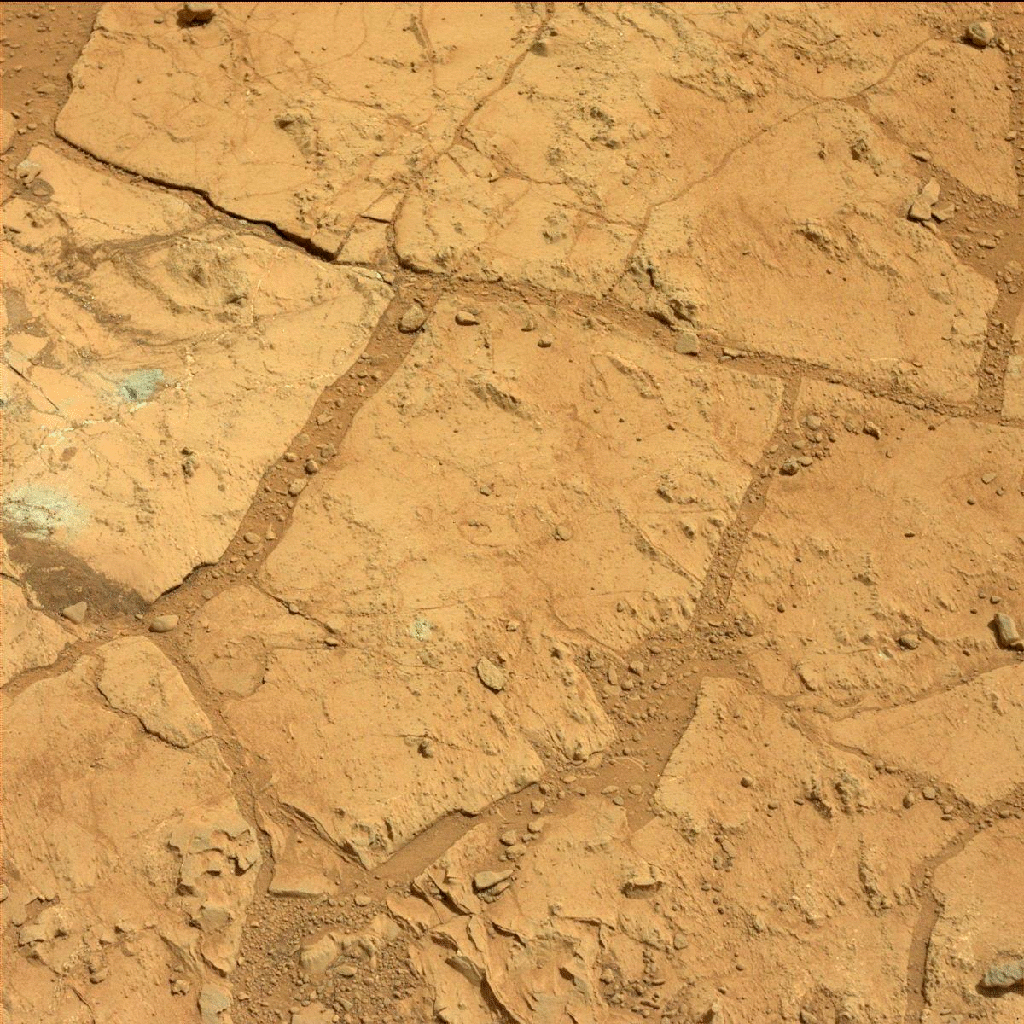

Before-and-After Blink of Curiosity ‘Mini Drill’ into Mars Rock

A blink pair of images taken before and after Curiosity performed a “mini drill” test on a Martian rock shows changes resulting from that activity. The resulting hole and surrounding pile of drill cuttings are not the only changes.

The images were taken by the Mast Camera instrument on Curiosity. The diameter of the hole created by the drill is 0.63 inch (1.6 centimeters). The before image was taken on the 178th Martian day, or sol, of Curiosity’s mission on Mars (Feb. 4, 2013). The drill test was performed on Sol 180 (Feb. 6, 2013) and the afterwards image was taken the same sol.

The test drilling was a preparation for the mission’s first full rock drilling. The location is on a patch of flat rock called “John Klein.” If the cuttings are judged to be suitable for processing by the rover’s sample handling mechanisms, the mission’s first full drilling is planned for a nearby spot on John Klein. The full drilling will be the first rock drilling on Mars to collect a sample of material for analysis.

JPL manages the Mars Science Laboratory/Curiosity for NASA’s Science Mission Directorate in Washington. The rover was designed, developed and assembled at JPL, a division of the California Institute of Technology in Pasadena.

Credit: NASA/JPL-Caltech/MSSS